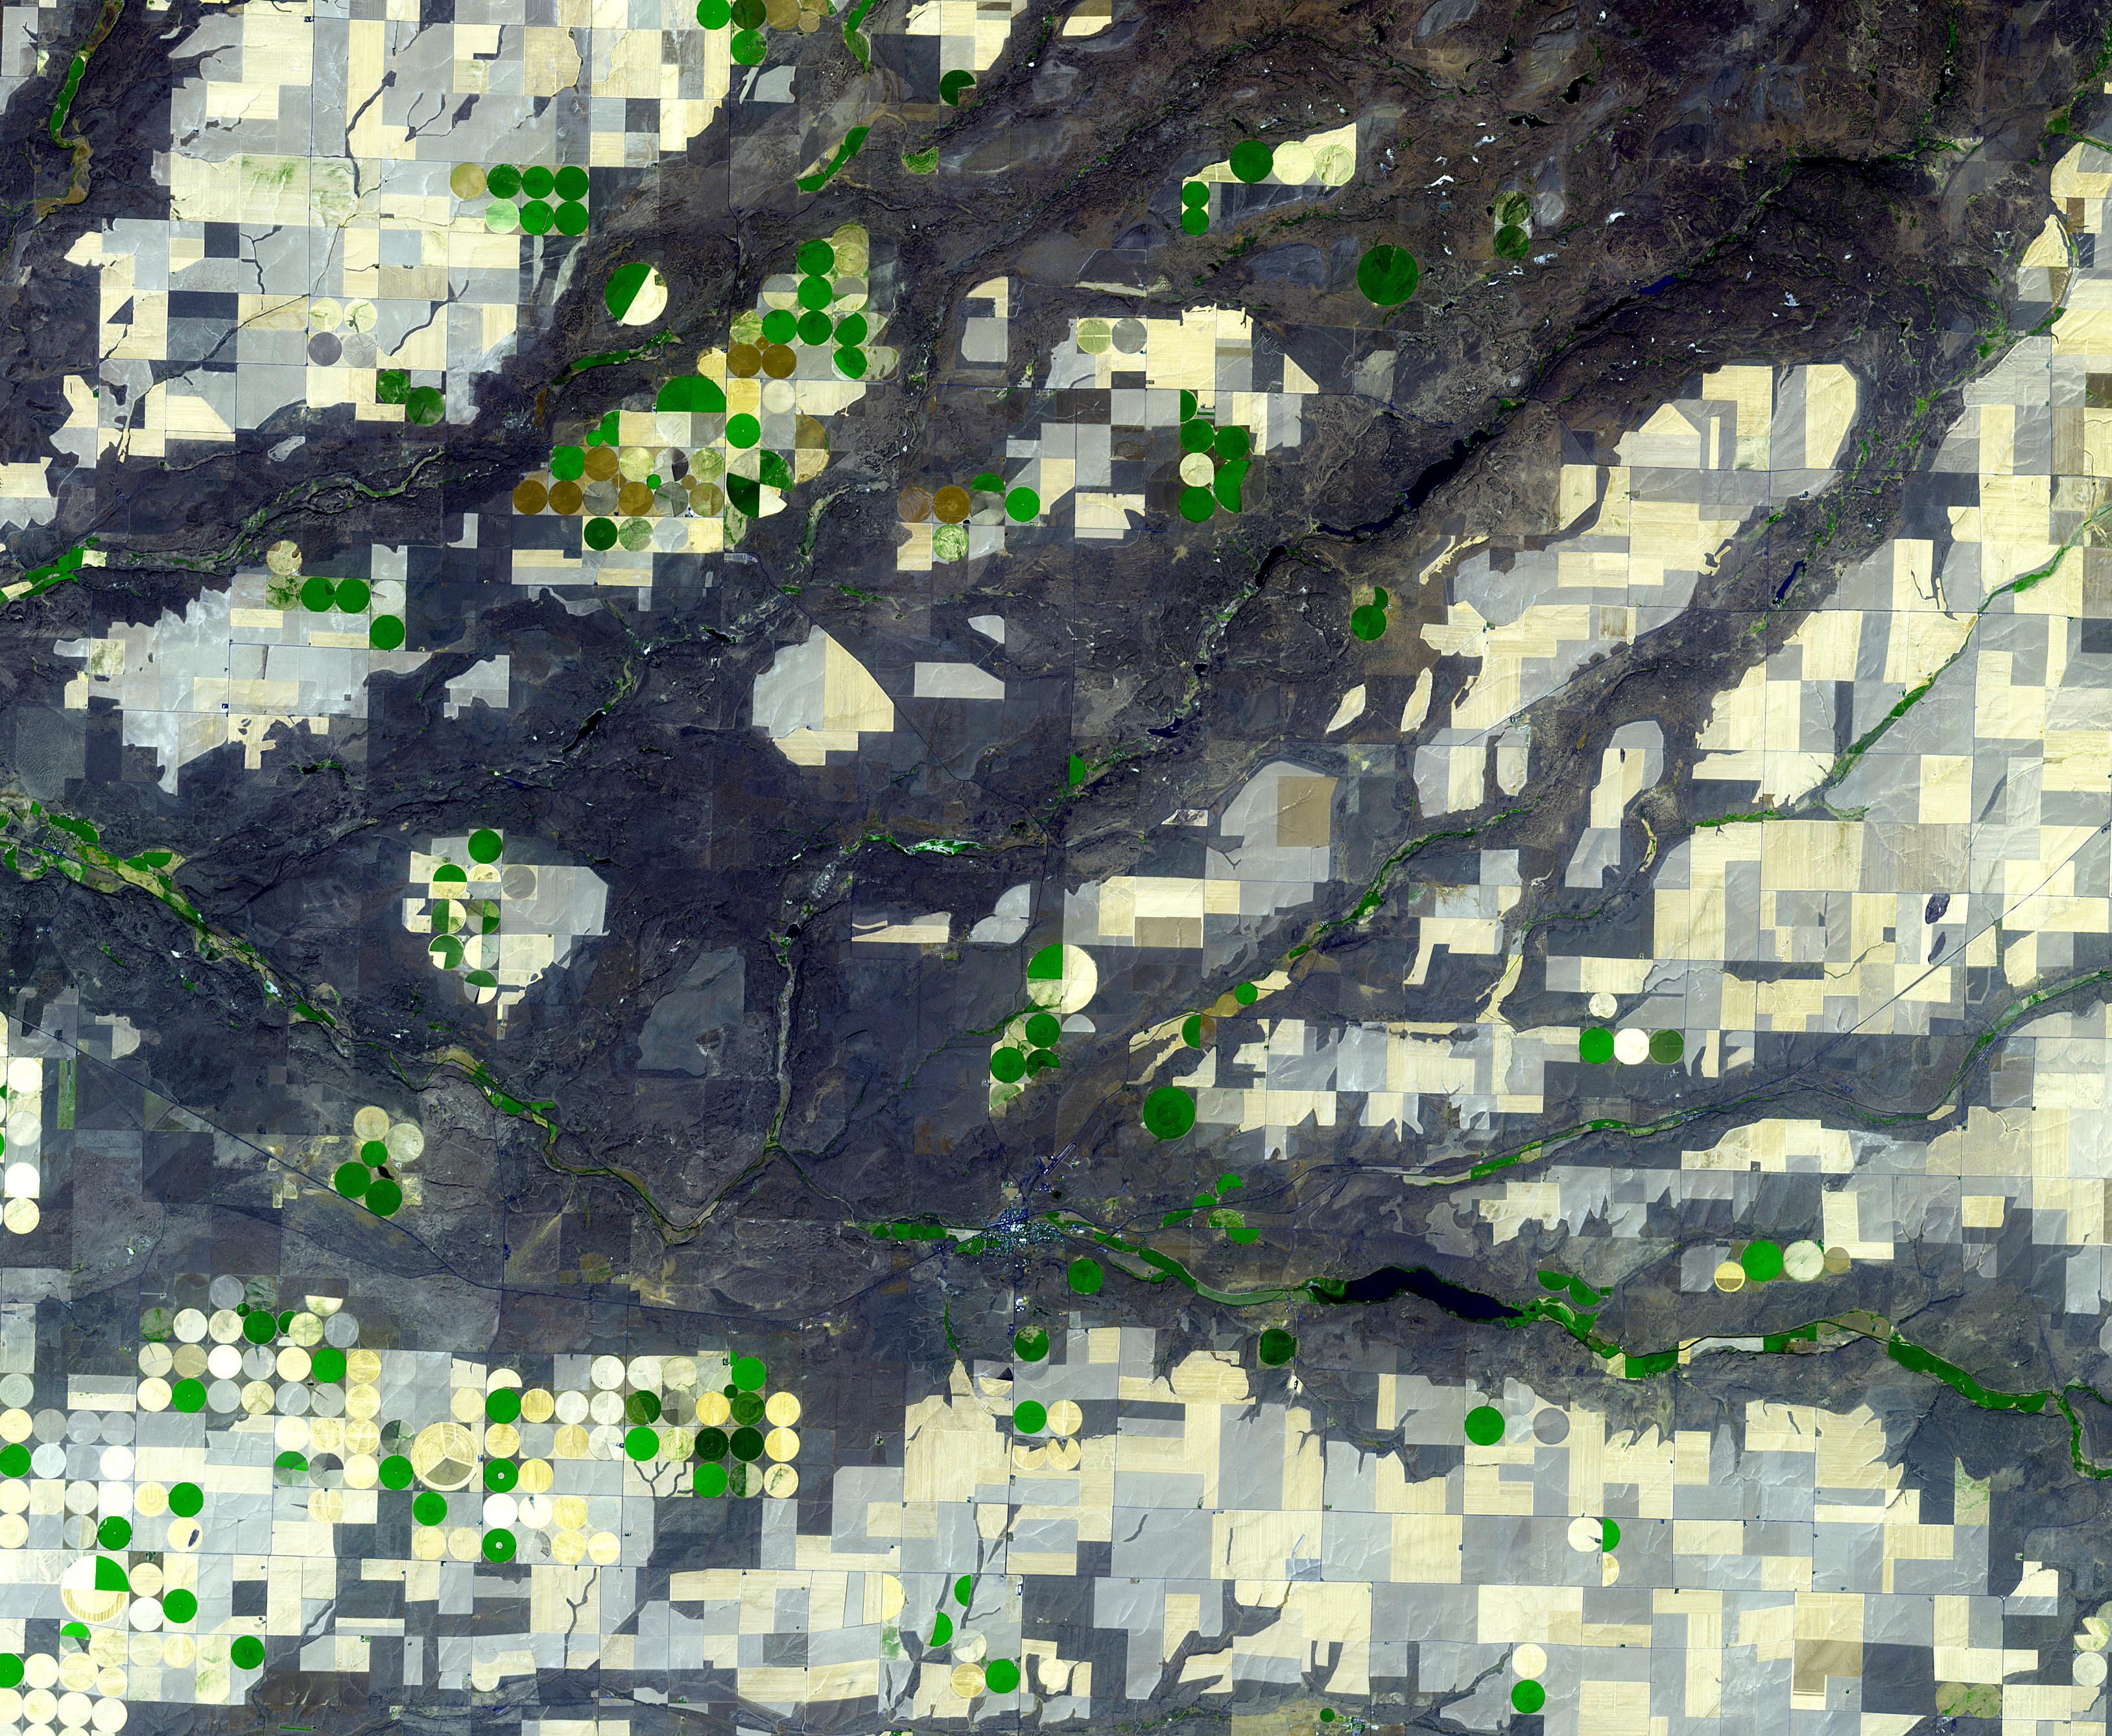

Channeled Scablands, Washington

The Channeled Scablands in Washington were formed about 19,000 years ago when glacial Lake Missoula in Montana burst through its ice dam, and a 320 m deep lake emptied in a catastrophic flood that reached the Pacific Ocean. The basaltic terrain of Washington was deeply carved into channels, mesas, and giant dunes as the water scoured the landscape. The image was acquired August 4, 2021, covers an area of 40.2 by 48.8 km, and is located at 47.5 degrees north, 119.2 degrees west.

With its 14 spectral bands from the visible to the thermal infrared wavelength region and its high spatial resolution of about 50 to 300 feet (15 to 90 meters), ASTER images Earth to map and monitor the changing surface of our planet. ASTER is one of five Earth-observing instruments launched Dec. 18, 1999, on Terra. The instrument was built by Japan’s Ministry of Economy, Trade and Industry. A joint U.S./Japan science team is responsible for validation and calibration of the instrument and data products.

The broad spectral coverage and high spectral resolution of ASTER provides scientists in numerous disciplines with critical information for surface mapping and monitoring of dynamic conditions and temporal change. Example applications are monitoring glacial advances and retreats; monitoring potentially active volcanoes; identifying crop stress; determining cloud morphology and physical properties; wetlands evaluation; thermal pollution monitoring; coral reef degradation; surface temperature mapping of soils and geology; and measuring surface heat balance.

The U.S. science team is located at NASA’s Jet Propulsion Laboratory in Pasadena, Calif. The Terra mission is part of NASA’s Science Mission Directorate, Washington.

Credit: NASA/METI/AIST/Japan Space Systems, and U.S./Japan ASTER Science Team